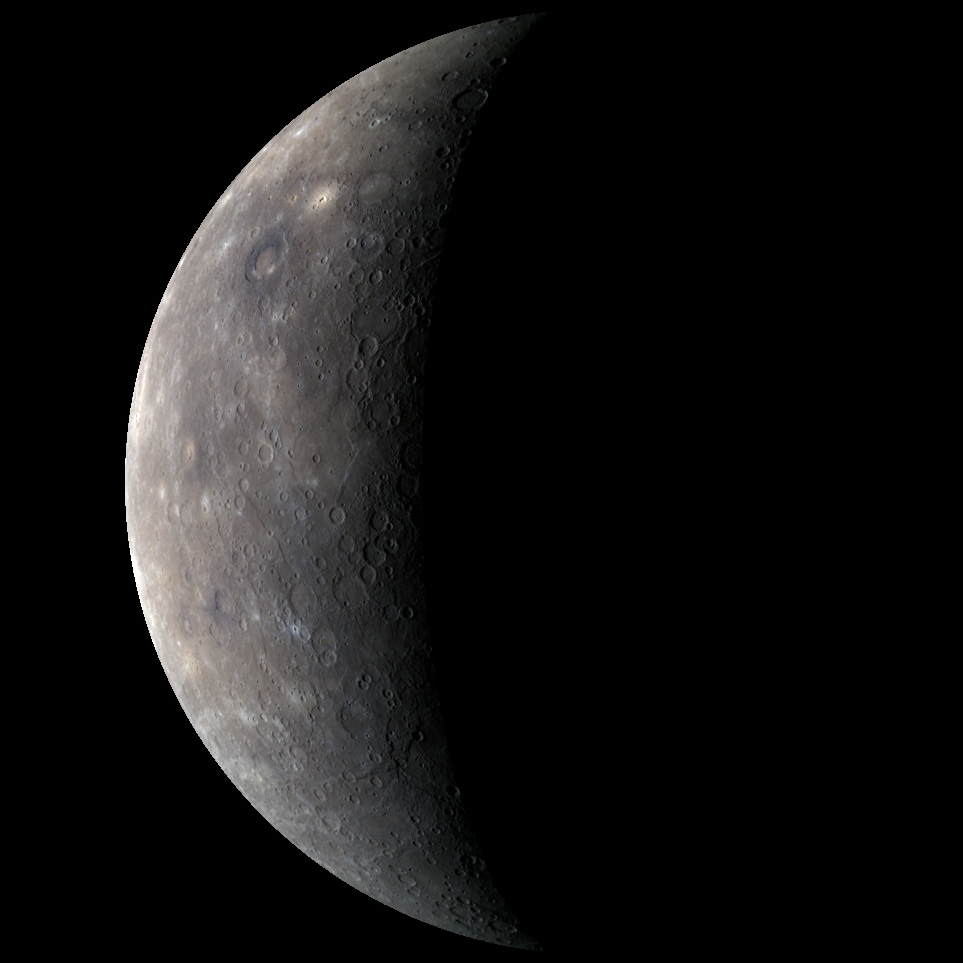

A Color View of the Solar System’s Innermost Planet

As MESSENGER approached Mercury for the mission’s third and final flyby of the Solar System’s innermost planet, the WAC acquired images through all 11 of its narrow-band color filters. The 1000, 700, and 430 nanometer filters were combined in red, green, and blue to create this color image, the last close-up color view that will be acquired until MESSENGER goes into orbit around Mercury in March of 2011. Only 6% of Mercury’s surface in this image had not been viewed previously by spacecraft, and most of the measurements made by MESSENGER’s other instruments during this flyby were made prior to closest approach. The observations from MESSENGER’s third flyby of Mercury nonetheless revealed fresh surprises. Check out the NASA Science Update Telecon held today for details about some of these new surprises.

Date Acquired: September 29, 2009
Instrument: Wide Angle Camera (WAC) of the Mercury Dual Imaging System (MDIS)
WAC Filter: 9, 1, 6 (1000, 700, and 430 nanometers)
Resolution: 5 kilometers/pixel (3 miles/pixel)
Scale: Mercury’s diameter is 4880 kilometers (3030 miles)

These images are from MESSENGER, a NASA Discovery mission to conduct the first orbital study of the innermost planet, Mercury. For information regarding the use of images, see the MESSENGER image use policy.

Credit: NASA/Johns Hopkins University Applied Physics Laboratory/Carnegie Institution of Washington